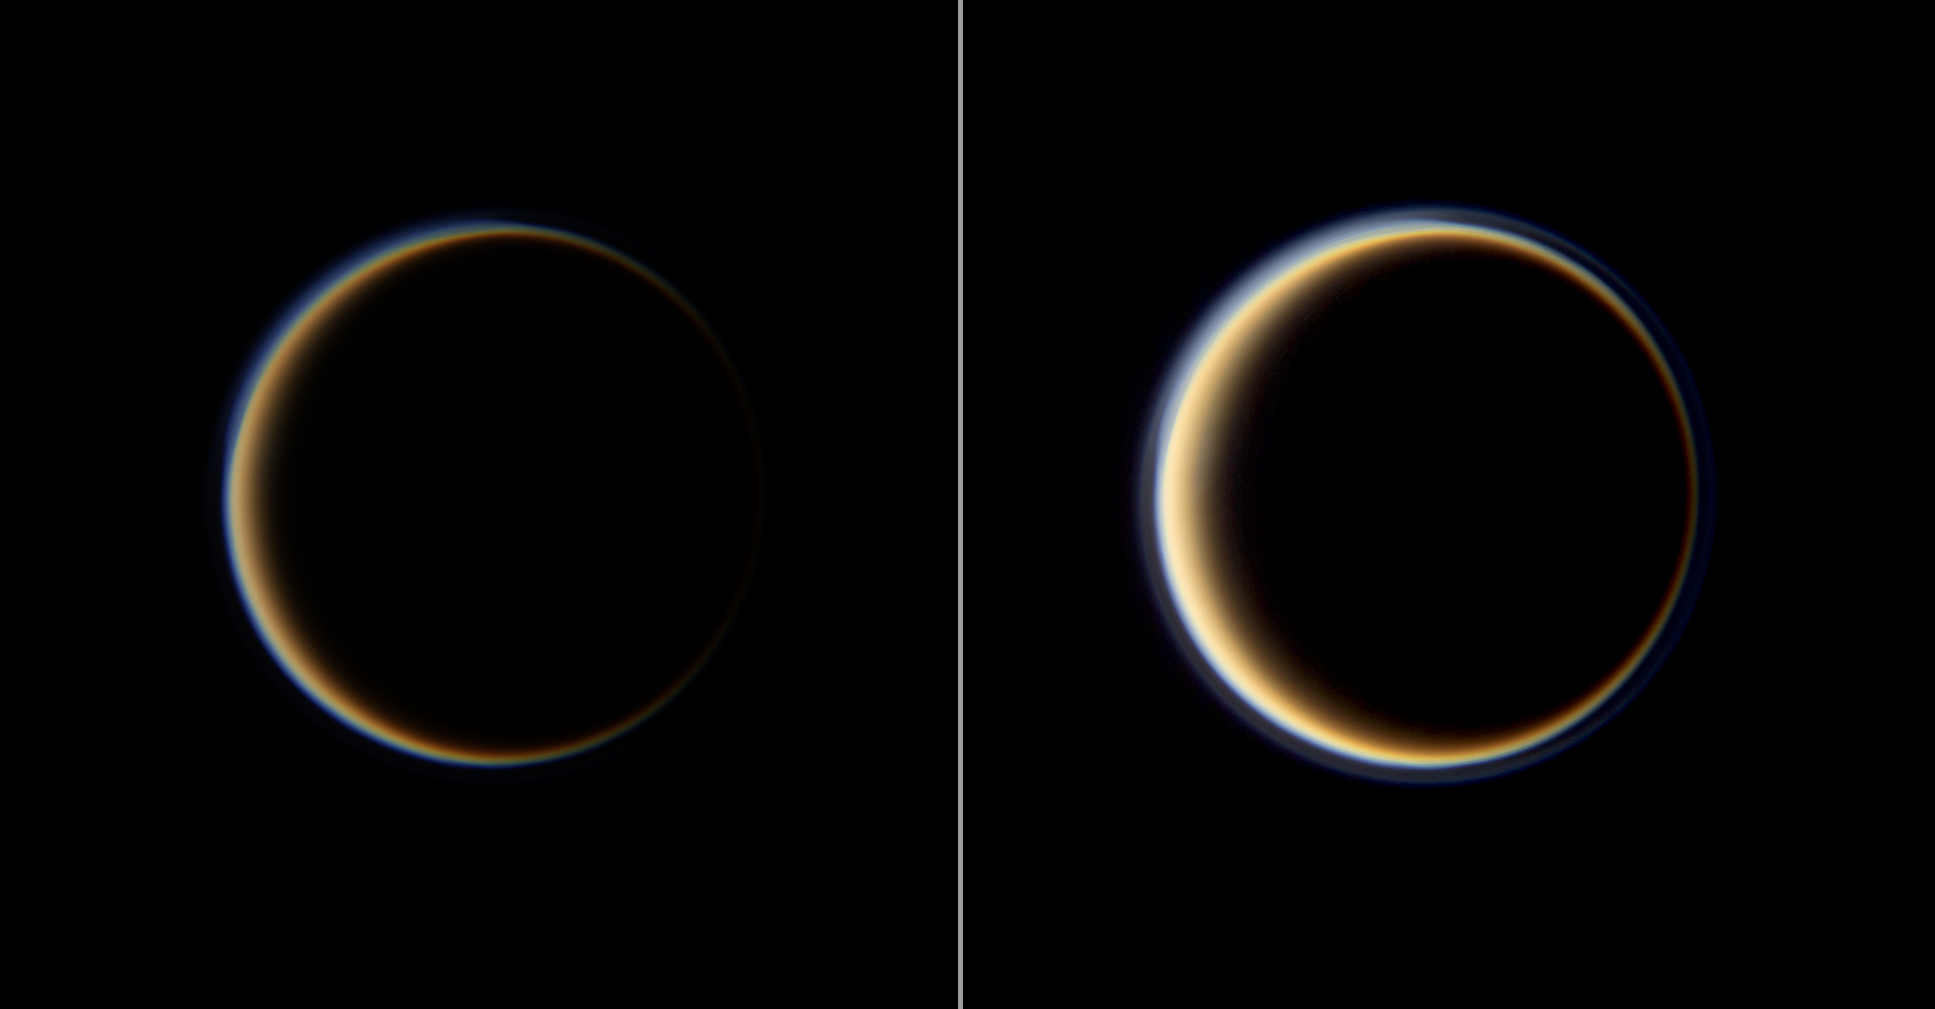

Hazy Ring of Titan’s Sky

From the dark side of Titan, the Cassini spacecraft profiles the moon’s atmosphere as sunlight filters through its upper hazes.

An airless satellite would appear in this viewing geometry only as a lit crescent. But Titan’s thick atmosphere scatters light around all edges of the planet to create a ring of light.

Images taken using red, green and blue spectral filters were combined to create this full color view of Titan at high phase. The color in the image on the right has been computer enhanced to bring out the outer haze layer, and the contrast in both images has been enhanced.

This view looks toward the Saturn-facing side of Titan. North on Titan is up and rotated 45 degrees to the left. The images were acquired at a distance of approximately 1.8 million kilometers (1.1 million miles) from Titan and at a Sun-Titan-spacecraft, or phase, angle of 157 degrees. Image scale is 11 kilometers (7 miles) per pixel.

The Cassini-Huygens mission is a cooperative project of NASA, the European Space Agency and the Italian Space Agency. The Jet Propulsion Laboratory, a division of the California Institute of Technology in Pasadena, manages the mission for NASA’s Science Mission Directorate, Washington, D.C. The Cassini orbiter and its two onboard cameras were designed, developed and assembled at JPL. The imaging operations center is based at the Space Science Institute in Boulder, Colo.

Credit: NASA/JPL/Space Science Institute